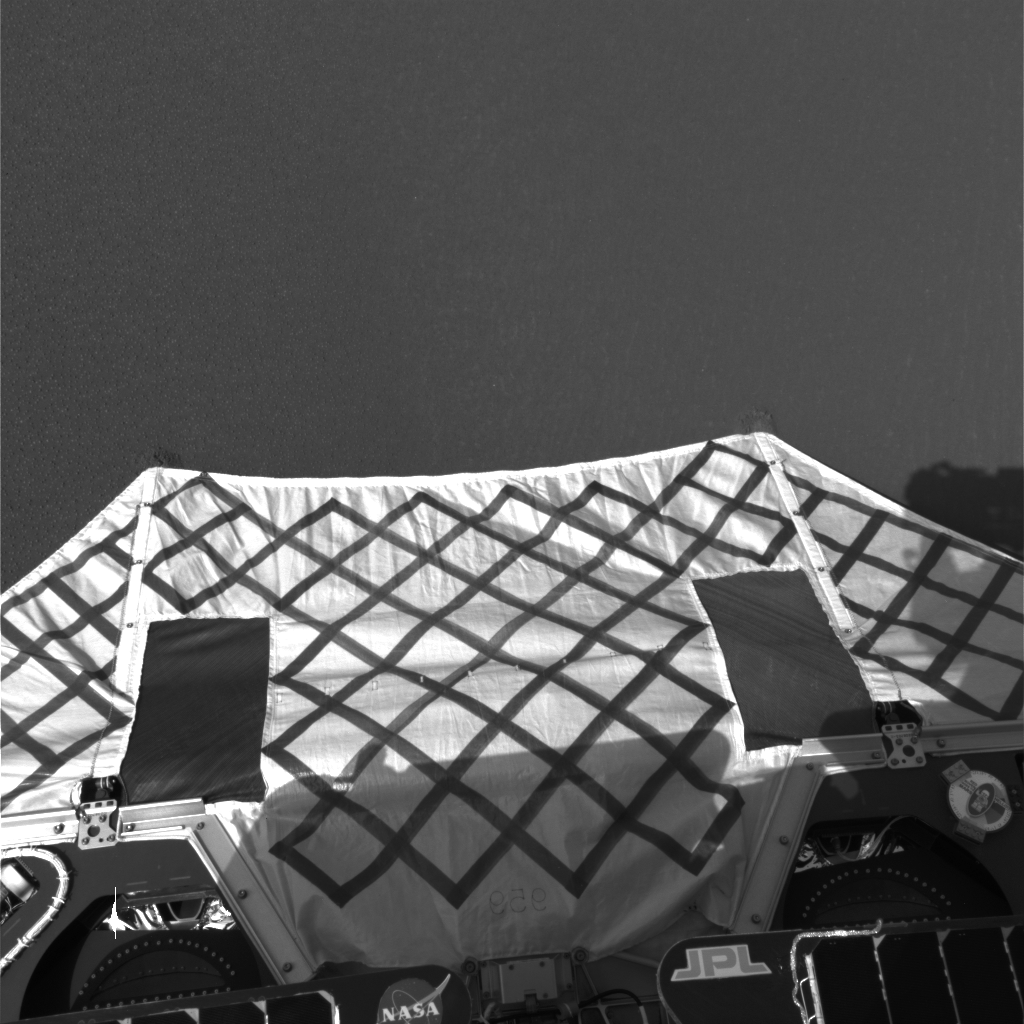

Opportunity Egress Aid Contacts Soil

This image from the navigation camera on the Mars Exploration Rover Opportunity shows the rover’s egress aid touching the martian soil at Meridiani Planum, Mars. The image was taken after the rear lander petal hyperextended in a manuever to tilt the lander forward. The maneuver pushed the front edge lower, placing the tips of the egress aids in the soil. The rover will drive straight ahead to exit the lander.

Credit: NASA/JPL